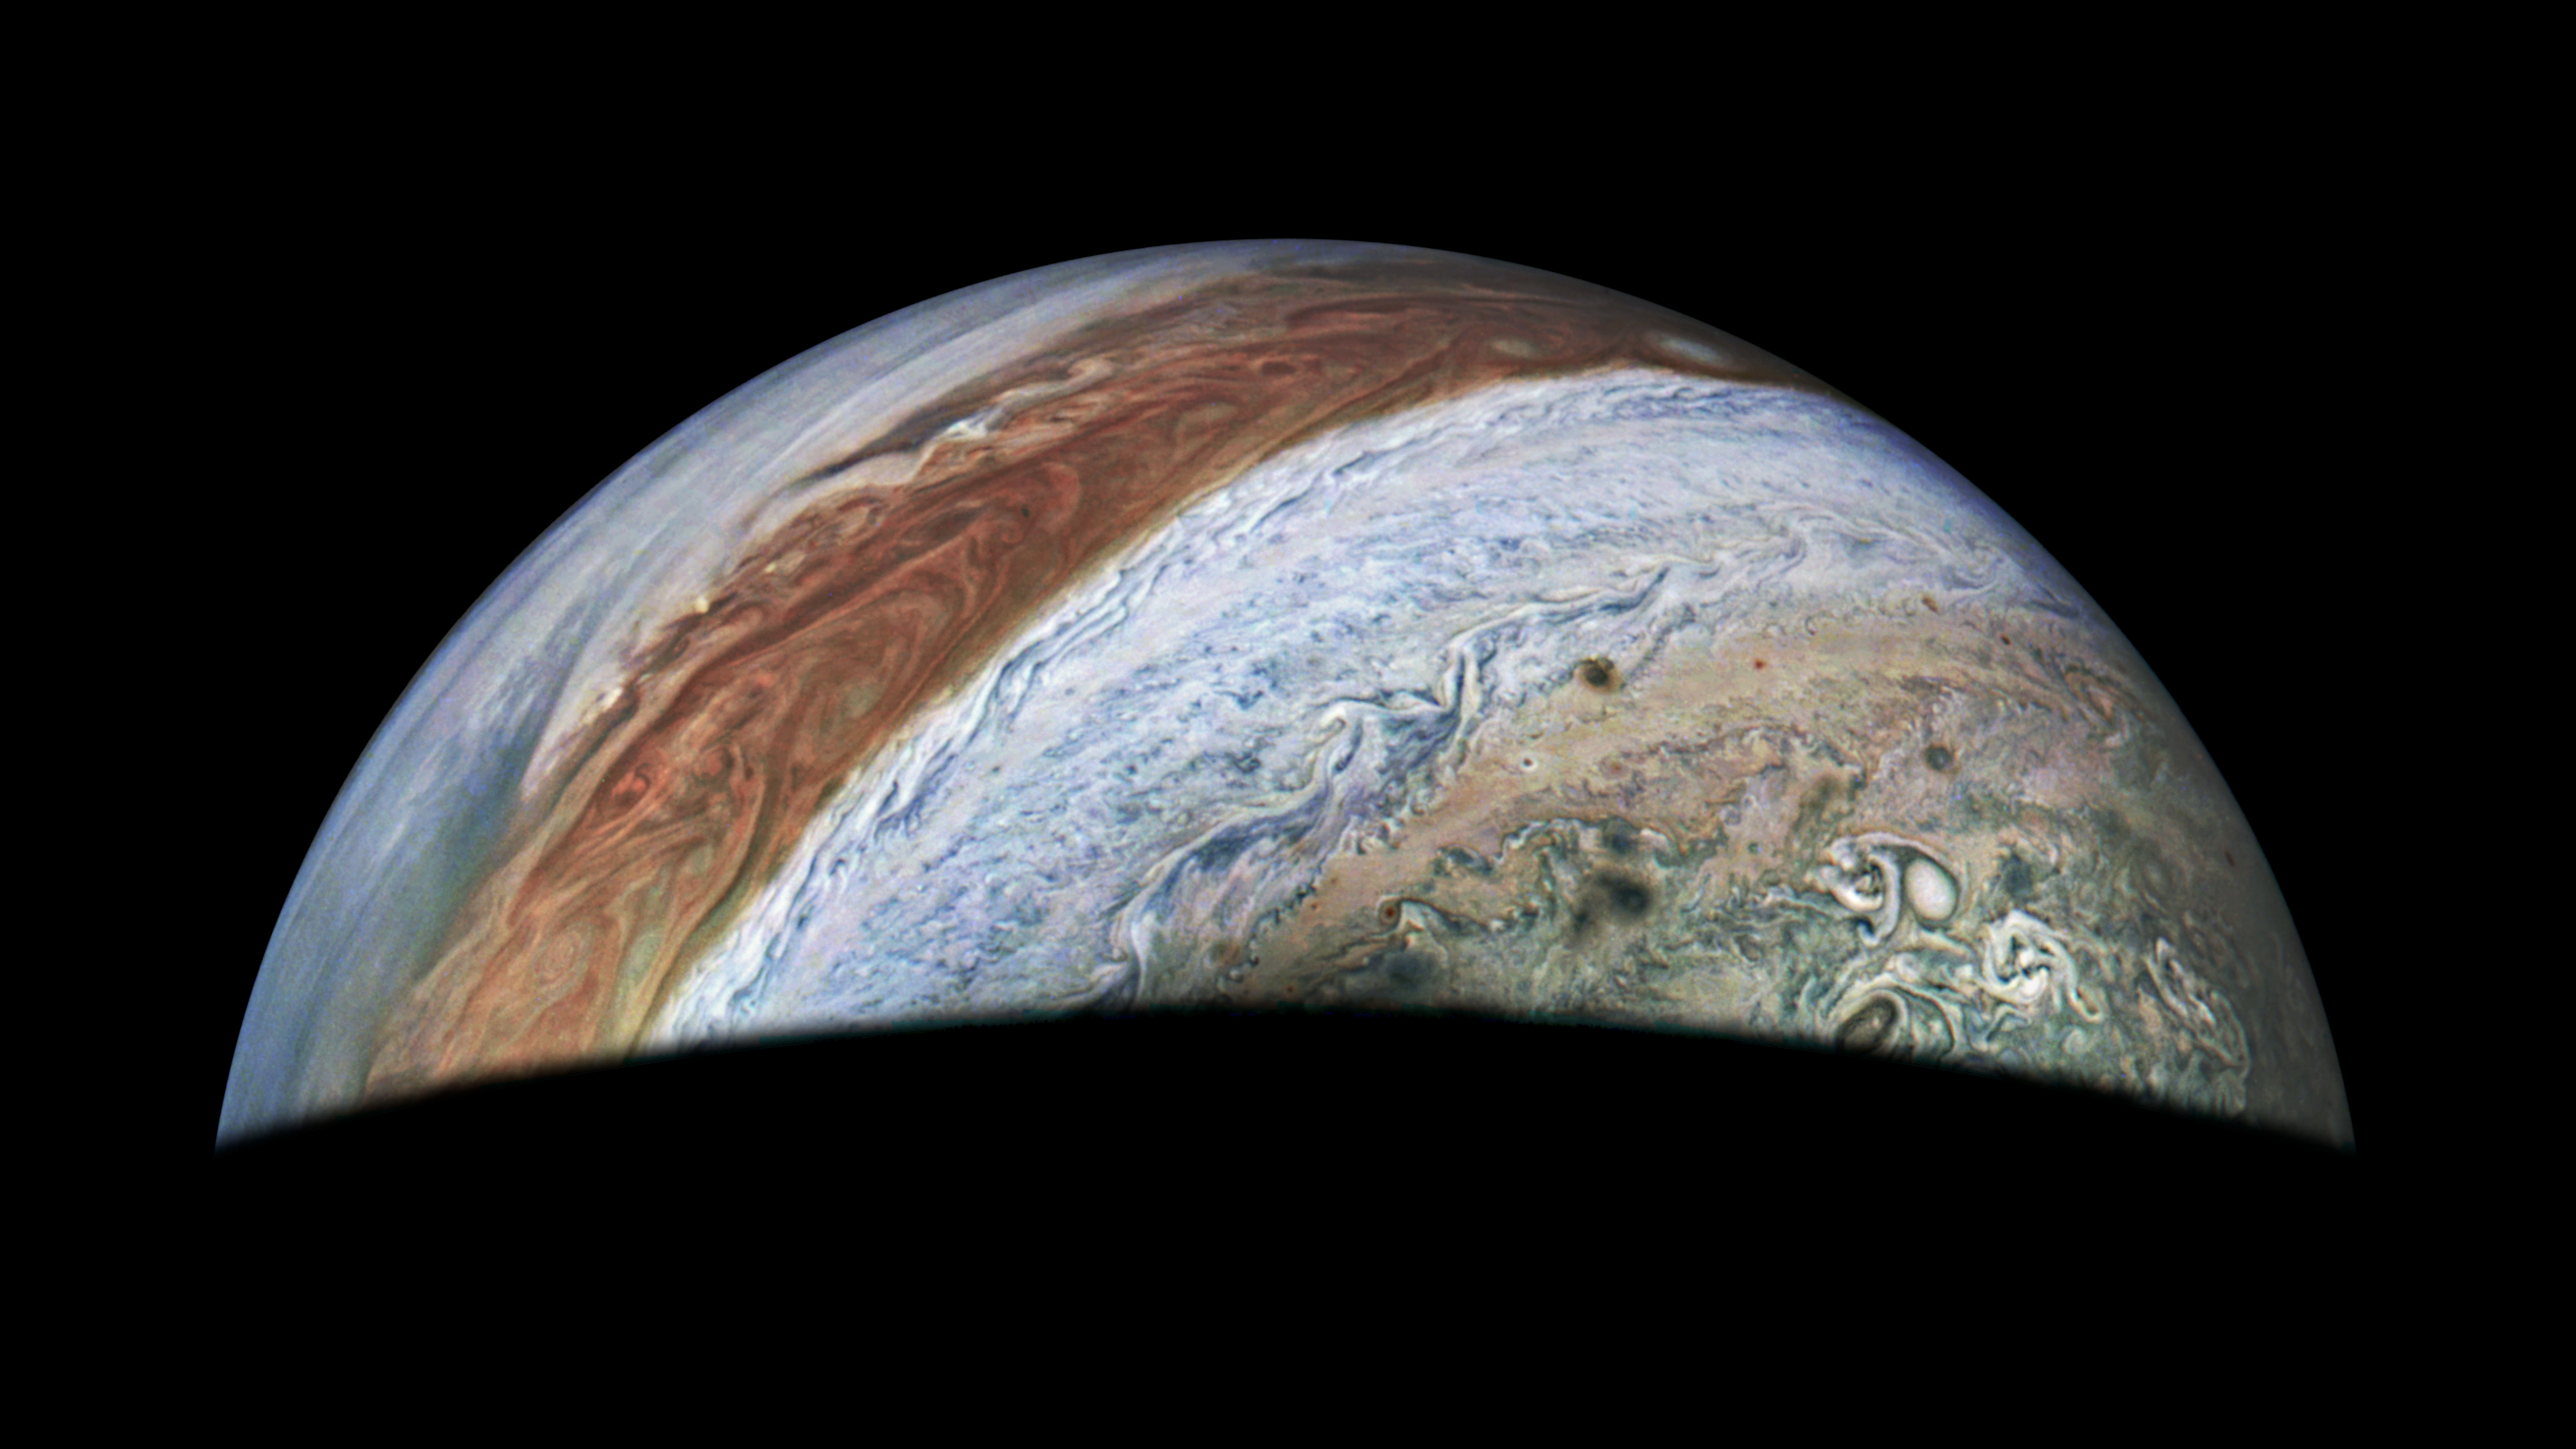

JunoCam Captures Jupiter on 62nd Flyby

This view of Jupiter was captured by the JunoCam instrument aboard NASA’s Juno spacecraft during the mission’s 62nd close flyby of the giant planet on June 13, 2024. Citizen scientist Jackie Branc made the image using raw JunoCam data.

Credit: Image data: NASA/JPL-Caltech/SwRI/MSSS, Image processing: Jackie Branc (CC BY)